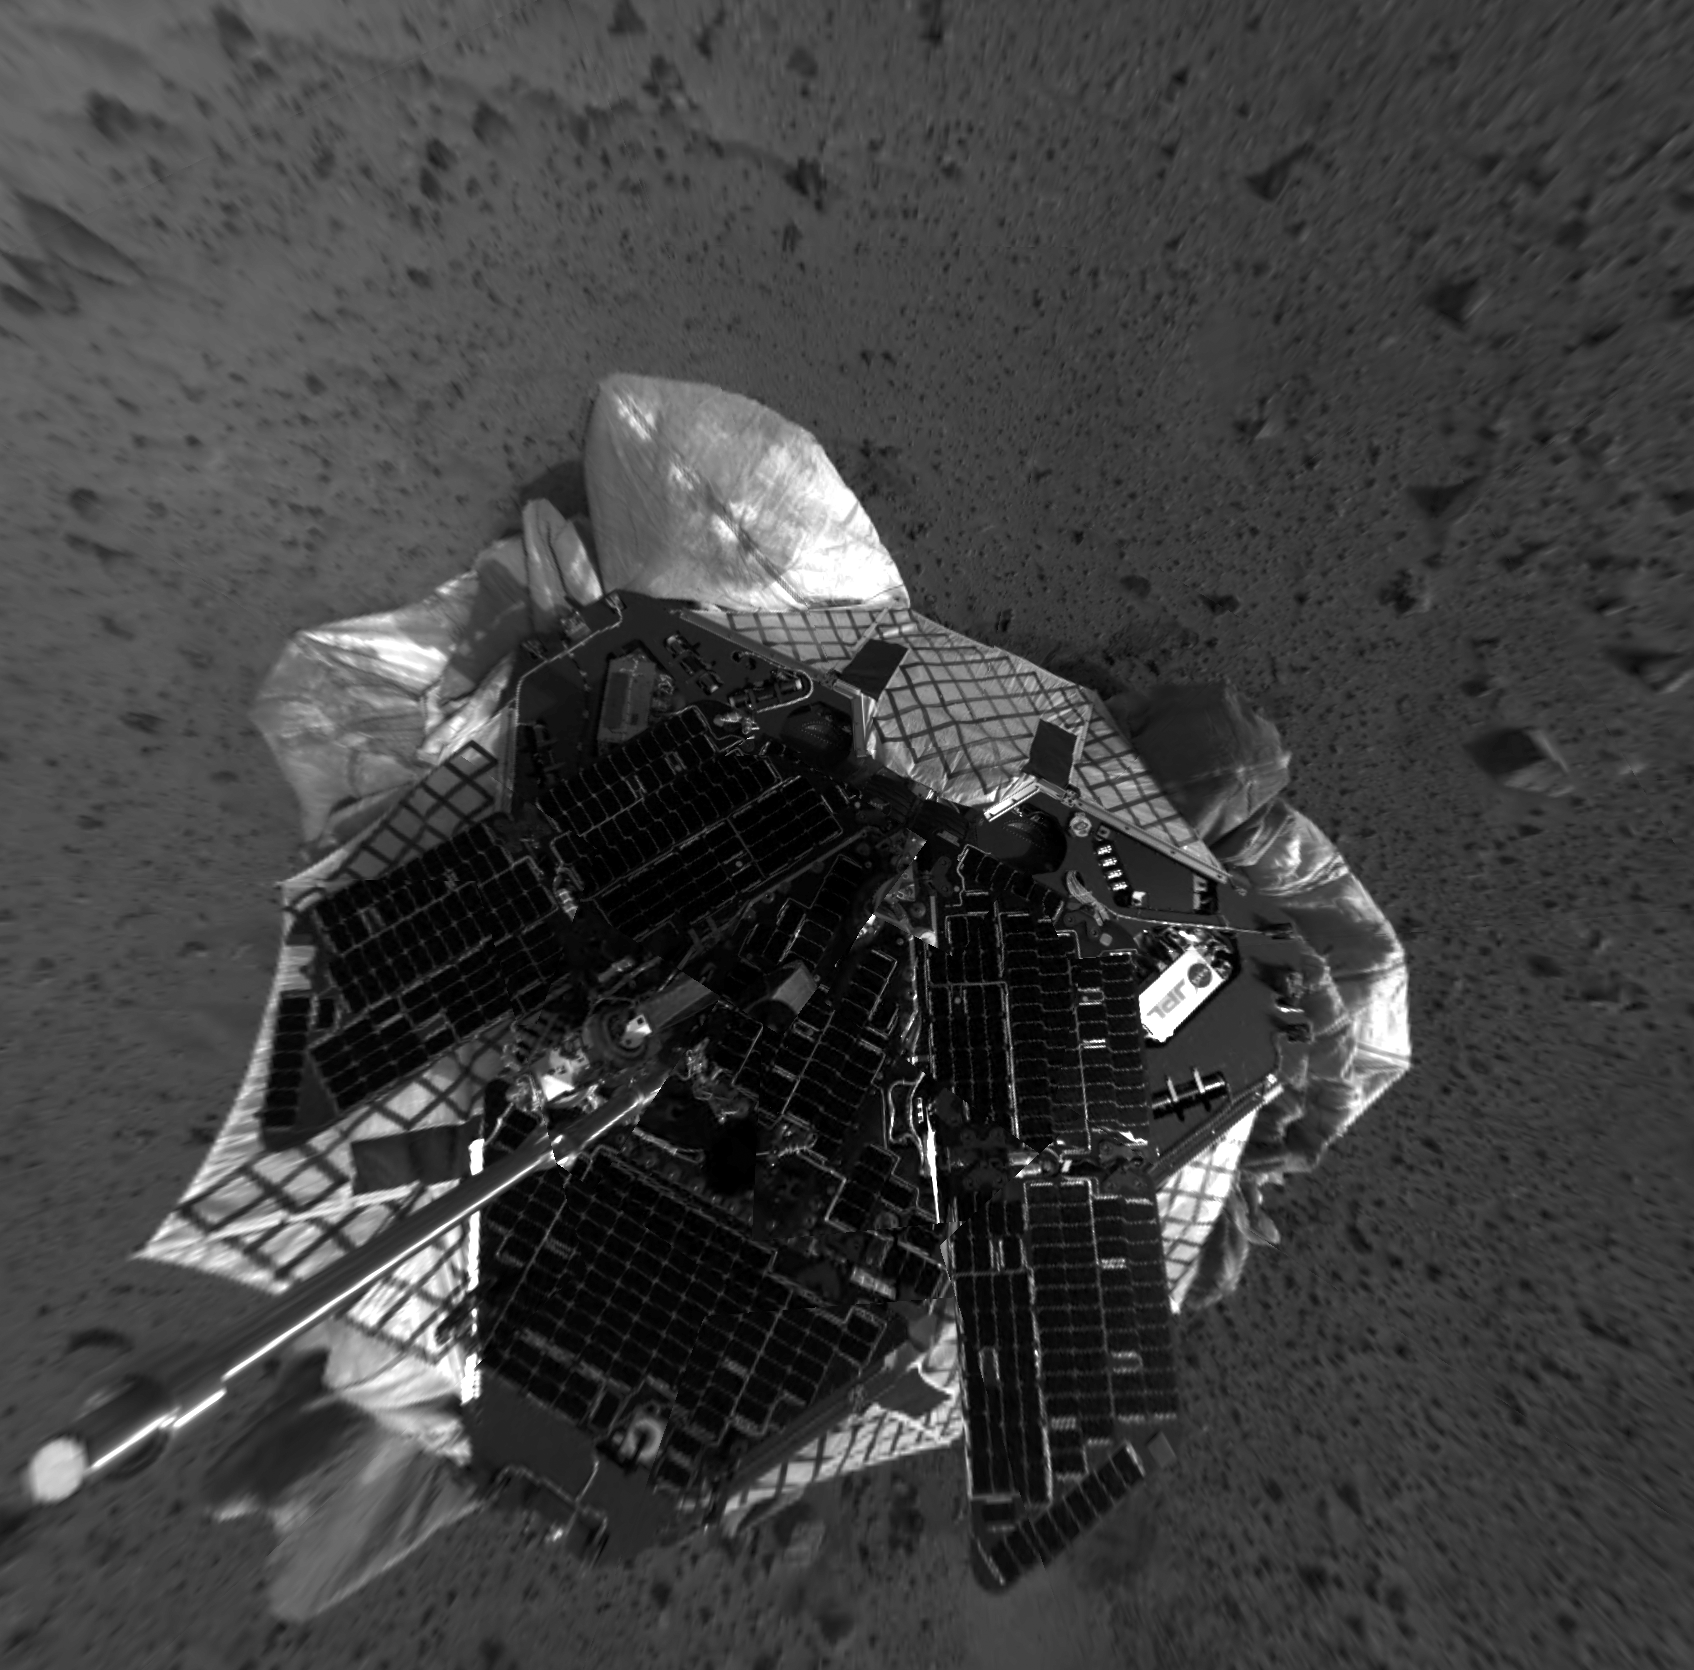

View From Above Spirit on Mars-2

This mosaic image taken by the navigation camera on the Mars Exploration Rover Spirit has been reprocessed to project a clear overhead view of the rover on the surface of Mars.

Credit: NASA/JPL